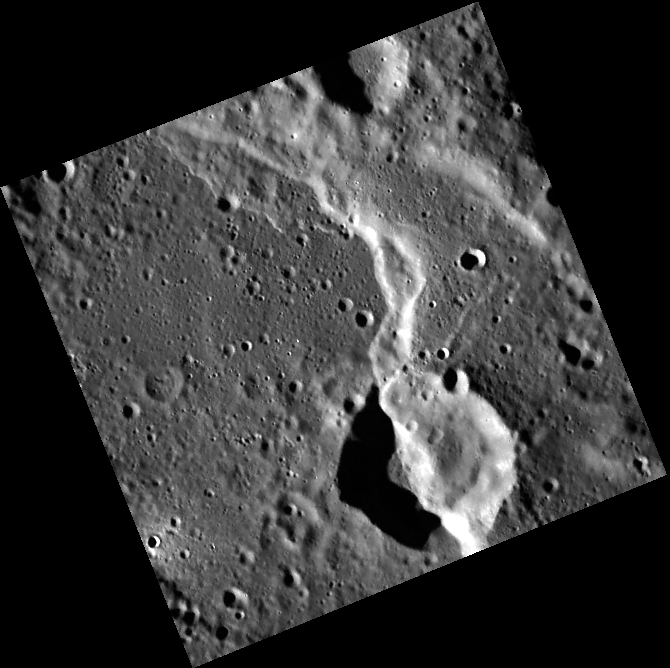

The Cutting Edge

This WAC image features a long, curving scarp (cliff) or rupes on Mercury. Based on the law of superposition we know that the crater formed before the scarp; the scarp bisects or “cuts” the edge of the crater. Scarps such as this one formed as the planet’s interior cooled and contracted. The stresses caused by the shrinkage caused the crust to fracture, and the section of crust to the east (right) was pushed over the section to the west (left), greatly deforming the 23 km-diameter crater.

This image was acquired as part of MDIS’s high-resolution surface morphology base map. The surface morphology base map covers more than 99% of Mercury’s surface with an average resolution of 200 meters/pixel. Images acquired for the surface morphology base map typically are obtained at off-vertical Sun angles (i.e., high incidence angles) and have visible shadows so as to reveal clearly the topographic form of geologic features.

Date acquired: May 07, 2011
Image Mission Elapsed Time (MET): 213286335
Image ID: 224856
Instrument: Wide Angle Camera (WAC) of the Mercury Dual Imaging System (MDIS)
WAC filter: 7 (748 nanometers)
Center Latitude: 57.91°
Center Longitude: 307.2° E
Resolution: 125 meters/pixel
Scale: The crater is about 23 km (14 miles) in diameter.
Incidence Angle: 77.3°
Emission Angle: 4.5°
Phase Angle: 81.8°

The MESSENGER spacecraft is the first ever to orbit the planet Mercury, and the spacecraft’s seven scientific instruments and radio science investigation are unraveling the history and evolution of the Solar System’s innermost planet. Visit the Why Mercury? section of this website to learn more about the key science questions that the MESSENGER mission is addressing. During the one-year primary mission, MDIS acquired 88,746 images and extensive other data sets. MESSENGER is now in a year-long extended mission, during which plans call for the acquisition of more than 80,000 additional images to support MESSENGER’s science goals.

These images are from MESSENGER, a NASA Discovery mission to conduct the first orbital study of the innermost planet, Mercury. For information regarding the use of images, see the MESSENGER image use policy.

Credit: NASA/Johns Hopkins University Applied Physics Laboratory/Carnegie Institution of Washington